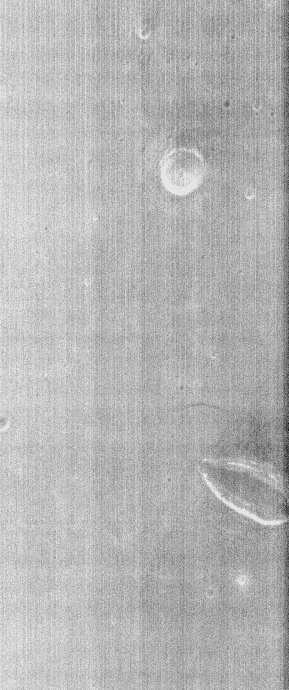

THEMIS Images as Art #56

Welcome to another brief interval of THEMIS Images as Art. For two weeks, we will be showcasing images for their aesthetic value rather than their science content. Portions of these images resemble things in our everyday lives, from animals to letters of the alphabet. We hope you enjoy our fanciful look at Mars!

Mars has a kiss for you today!

Note: this THEMIS visual image has not been radiometrically nor geometrically calibrated for this preliminary release. An empirical correction has been performed to remove instrumental effects. A linear shift has been applied in the cross-track and down-track direction to approximate spacecraft and planetary motion. Fully calibrated and geometrically projected images will be released through the Planetary Data System in accordance with Project policies at a later time.

NASA’s Jet Propulsion Laboratory manages the 2001 Mars Odyssey mission for NASA’s Office of Space Science, Washington, D.C. The Thermal Emission Imaging System (THEMIS) was developed by Arizona State University, Tempe, in collaboration with Raytheon Santa Barbara Remote Sensing. The THEMIS investigation is led by Dr. Philip Christensen at Arizona State University. Lockheed Martin Astronautics, Denver, is the prime contractor for the Odyssey project, and developed and built the orbiter. Mission operations are conducted jointly from Lockheed Martin and from JPL, a division of the California Institute of Technology in Pasadena.

Credit: NASA/JPL/Arizona State University